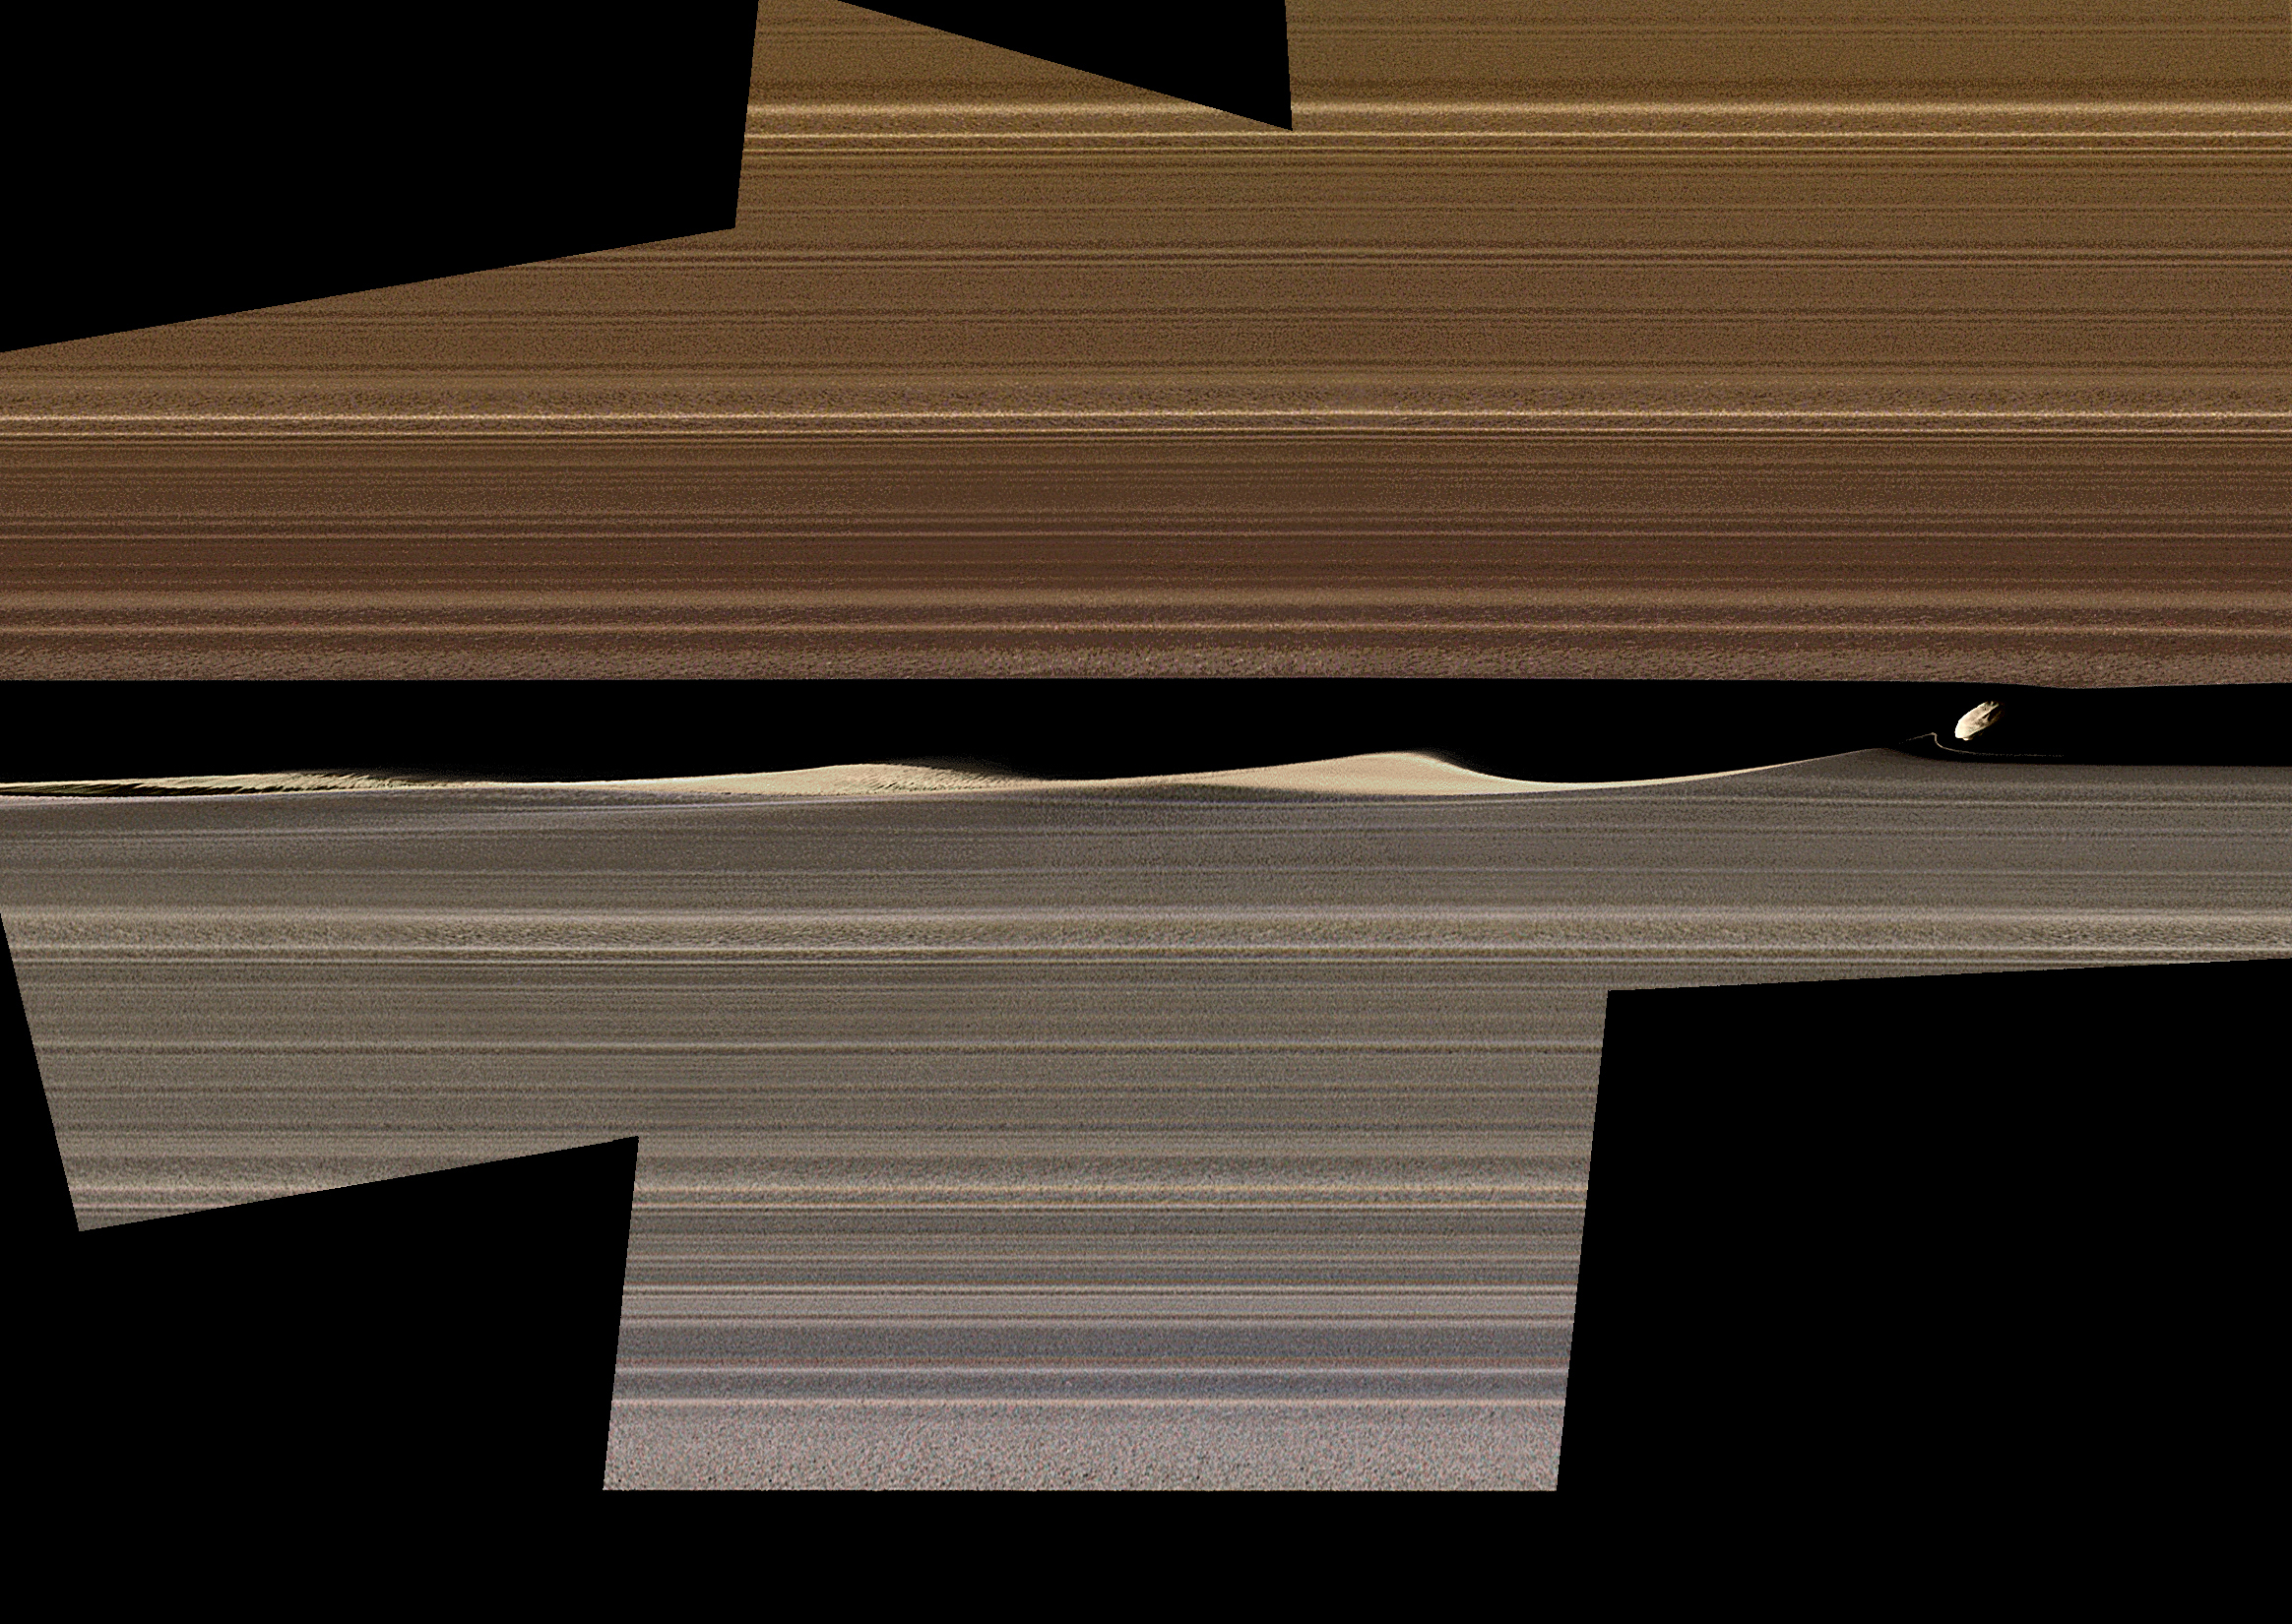

Embedded Moons Sculpt Saturn’s Rings

Figure 1

This enhanced-color image mosaic shows Daphnis, one of the moons embedded in Saturn’s rings, in the Keeler gap on the sunlit side of the rings. Daphnis is seen kicking up three waves in the gap’s outer edge. Three wave crests of diminishing sizes trail the moon. In each successive crest, the shape of the wave changes as the ring particles within the crest interact and collide with each other. A thin strand of ring material to the lower left of Daphnis is newly visible in this image, and there are intricate features that also hadn’t been previously observed in the third wave crest downstream (see Figure 1).

Cassini was at a very shallow angle above the rings (only about 15 degrees) when this image was taken. The resulting foreshortening makes it difficult to tell the difference in this image between features representing vertical structure and those representing radial, or outward from Saturn, structure within the ring plane. Nonetheless, Cassini imaging scientists have determined that the waves in the gap are largely vertical; compare this to the shadows that they were seen to cast during equinox (see PIA11547, PIA11653, PIA11655 and PIA11656). The thin strand of material is also probably vertical. Daphnis itself is actually five times smaller than the width of the gap, but it looks bigger here because of the foreshortening.

The color in this image comes from using Imaging Science Subsystem images obtained by applying different filters to “paint” color onto the black-and-white version of this view previously released as PIA17212. The color of the ring region outward of the Keeler Gap (the “trans-Keeler region,” in the lower portion of this image) is noticeably different from the color inward from the gap (upper portion of this image). In visible light, this color difference sharply coincides with the gap, while near-infrared Visible and Infrared Mapping Spectrometer (VIMS) images show some bleeding of the trans-Keeler region into the region inward from the gap. The reasons for the sharp change in color are mysterious, but they probably have more to do with a change in particle sizes and other properties than with a change in composition.

The images in this mosaic were taken in visible light, using the Cassini spacecraft narrow-angle camera at a distance of approximately 17,000 miles (28,000 kilometers) from Daphnis and at a Sun-Daphnis-spacecraft angle, or phase angle, of 71 degrees (for the color images, 58 degrees). Image scale is 550 feet (170 meters) per pixel.

The image was produced by Tilmann Denk at Freie Universität in Berlin.

Figure 1 shows a closeup of the third wave crest (toward the far left in the color image) focusing on detail scientists hadn’t seen before, with multiple strands of ring material visible. The image shows how the ring material behaves after losing the structure Daphnis triggered and goes back to interacting with itself.

The ribbon of material that appears to be protruding into the gap in the right-hand portion of the image is probably actually soaring above the ring plane. Toward the left-hand part of the image, that same ribbon of material dives below the ring plane and becomes obscured by the main part of the rings, which is why it disappears from view.

The image shown in Figure 1 was taken in visible light, using the Cassini spacecraft narrow-angle camera at a distance of approximately 15,000 miles (23,000 kilometers) from Daphnis and at a Sun-Daphnis-spacecraft angle, or phase angle, of 94 degrees. Image scale is 520 feet (160 meters) per pixel. Unlike the main image, the image in Figure 1 was taken on the unlit side of the rings.

The Cassini mission is a cooperative project of NASA, ESA (the European Space Agency) and the Italian Space Agency. The Jet Propulsion Laboratory, a division of Caltech in Pasadena, manages the mission for NASA’s Science Mission Directorate in Washington. The Cassini orbiter and its two onboard cameras were designed, developed and assembled at JPL. The imaging operations center is based at the Space Science Institute in Boulder, Colorado.

Credit: NASA/JPL-Caltech/Space Science Institute